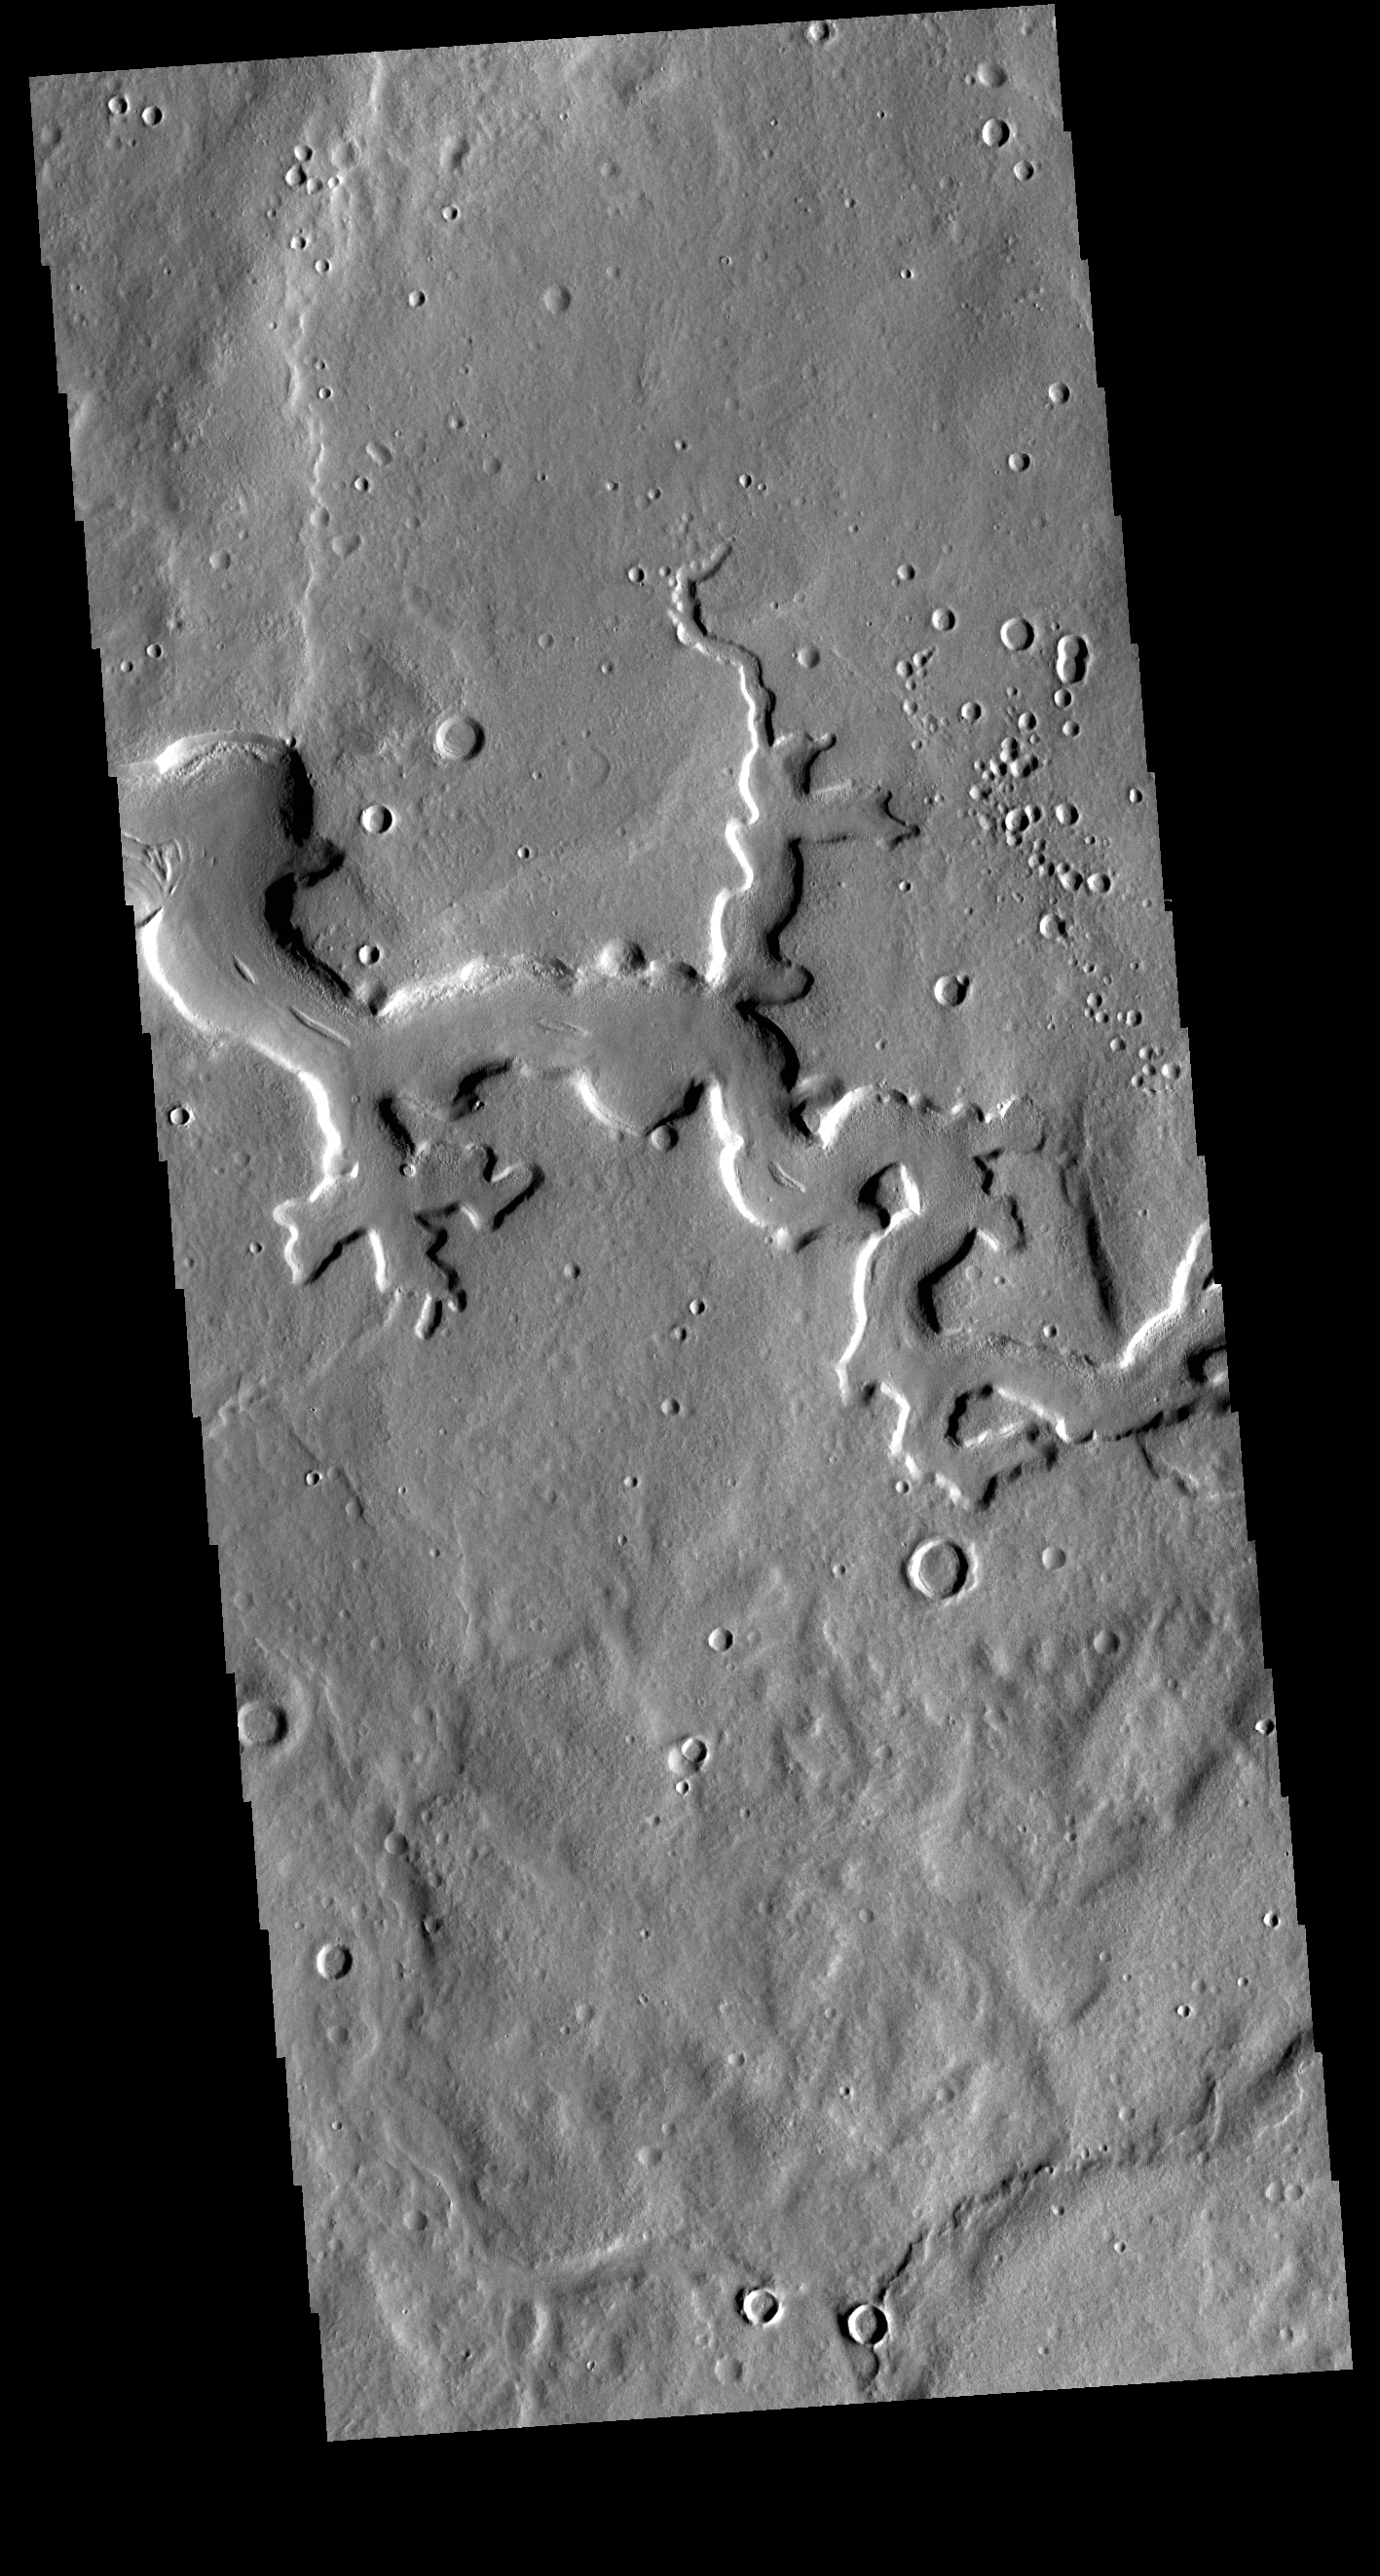

Arabia Terra Channel

Today’s VIS image shows a portion of an unnamed channel in northern Arabia Terra. Numerous channels dissect this region of Arabia Terra where it borders the northern lowlands.

Credit: NASA/JPL-Caltech/ASU